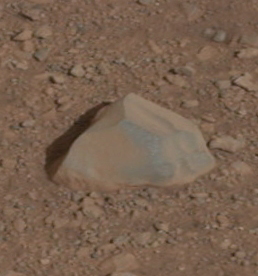

Curiosity’s First Rock Star, Up-Close

Annotated Image

This close-up image shows the first target NASA’s Curiosity rover aims to zap with its Chemistry and Camera (ChemCam) instrument. ChemCam will be firing a laser at this rock, provisionally named N165, and analyzing the glowing, ionized gas, called plasma, that the laser excites. The instrument will analyze that spark with a telescope and identify the chemical elements in the target.

The rock is just off to the right of the rover. This image is part of a set of images obtained by Curiosity’s Mast Camera on Aug. 8 PDT (Aug. 9 EDT). See PIA16051 for the larger mosaic.

Mars Science Laboratory is a project of NASA’s Science Mission Directorate. The mission is managed by JPL. Curiosity was designed, developed and assembled at JPL, a division of the California Institute of Technology in Pasadena.

Credit: NASA/JPL-Caltech/MSSS/LANL